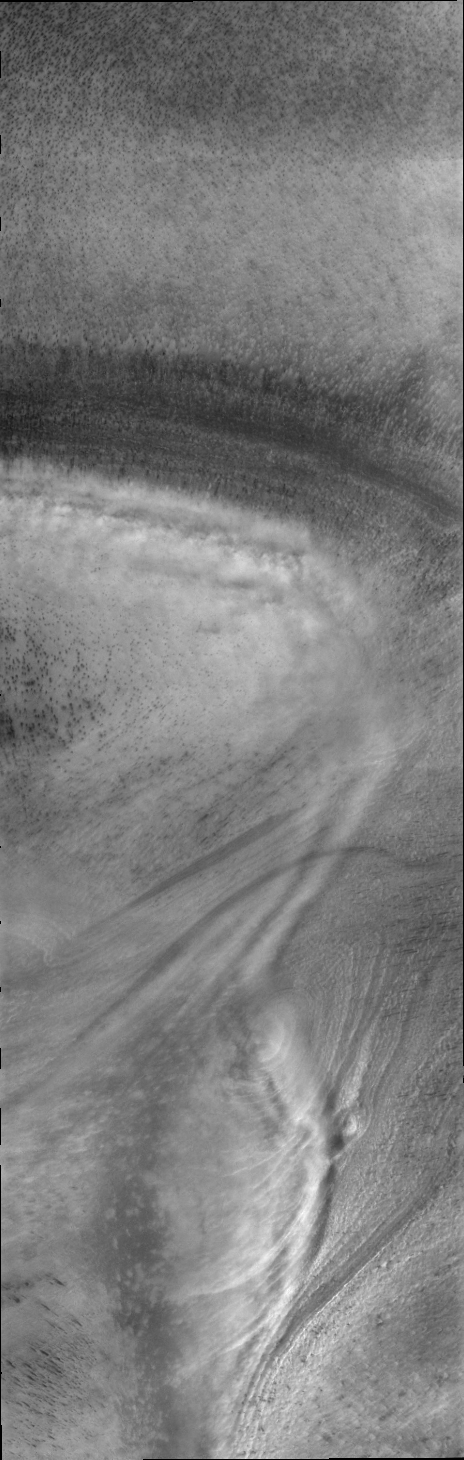

South Polar Clouds

This image of low altitude clouds perfectly illustrates how the surface topography of the polar cap controls the creation of visible clouds.

Credit: NASA/JPL/ASU